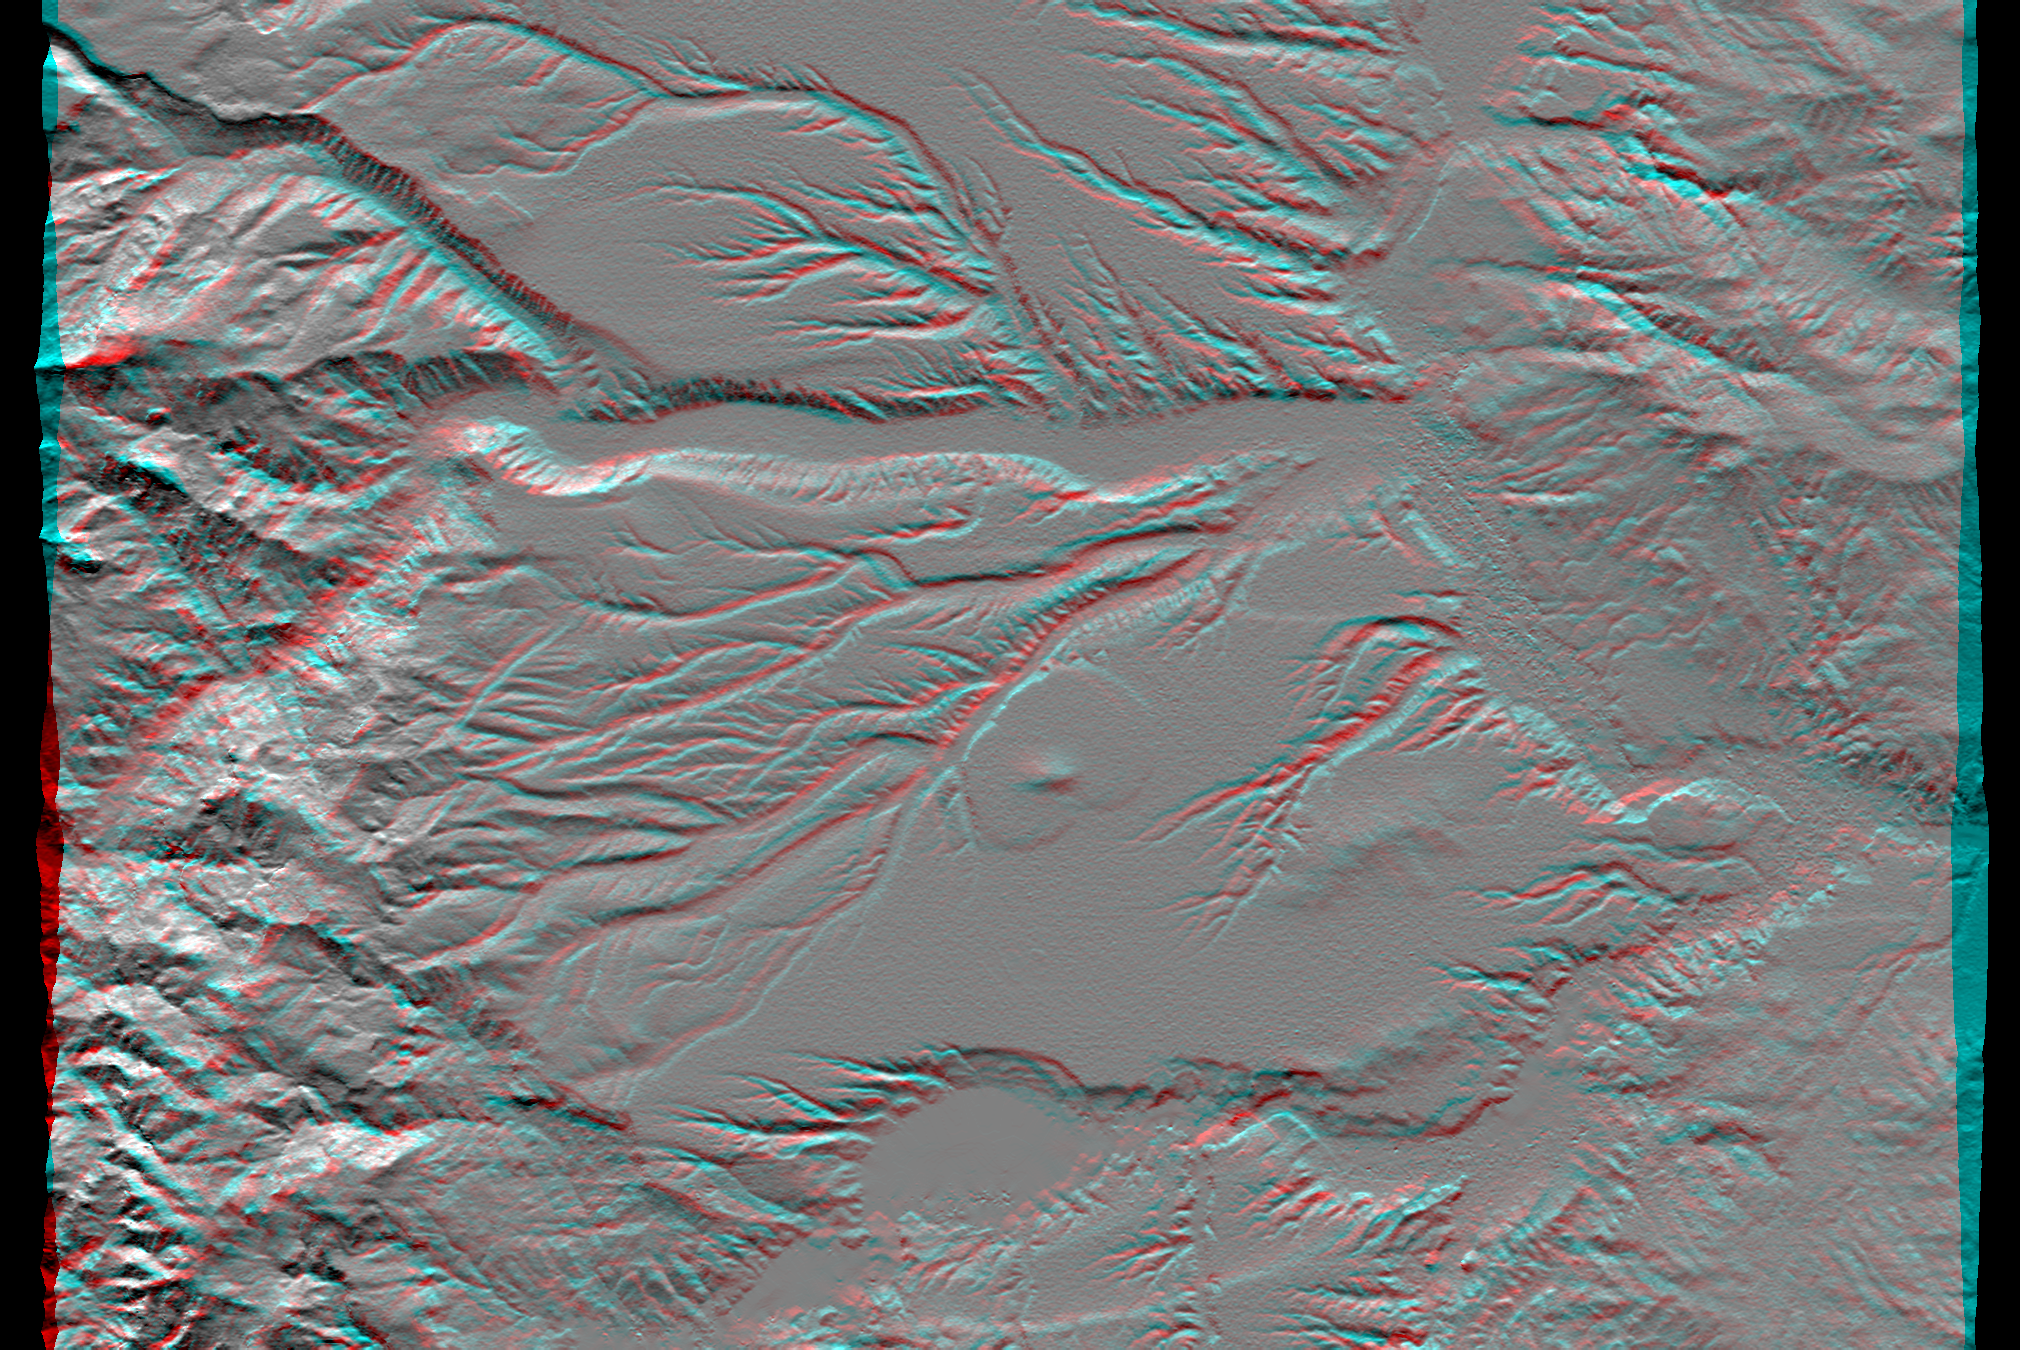

SRTM Anaglyph: Corral de Piedra, Argentina

Volcanism and erosion are prominently seen in this view of the eastern flank of the Andes Mountains taken by Shuttle Radar Topography Mission (SRTM). The area is southeast of San Martin de Los Andes, Argentina. Eroded peaks up to 2,210-meter-high (7,260-foot) are seen on the west (left), but much of the scene consists of lava plateaus that slope gently eastward. These lava flows were most likely derived from volcanic sources in the high mountains. However, younger and more localized volcanic activity is evident in the topographic data as a cone surrounding oval-shaped flow near the center of the scene.

The plateaus are extensively eroded by the Rio Limay (bottom of the image) and the Rio Collon Cura and its tributaries (upper half). The larger stream channels have reached a stable level and are now cutting broad valleys. Few terraces between the levels of the high plateaus and lower valleys (bottom center and upper right of the volcanic cone) indicate that stream erosion had once temporarily reached a higher stable level before eroding down to its current level. In general, depositional surfaces like lava flows are progressively younger with increasing elevation, while erosional surfaces are progressively younger with decreasing elevation.

This anaglyph was produced by first shading a preliminary SRTM elevation model. The stereoscopic effect was then created by generating two differing perspectives, one for each eye. When viewed through special glasses, the result is a vertically exaggerated view of the Earth’s surface in its full three dimensions. Anaglyph glasses cover the left eye with a red filter and cover the right eye with a blue filter.

Elevation data used in this image was acquired by the Shuttle Radar Topography Mission (SRTM) aboard the Space Shuttle Endeavour, launched on Feb. 11, 2000. SRTM used the same radar instrument that comprised the Spaceborne Imaging Radar-C/X-Band Synthetic Aperture Radar (SIR-C/X-SAR) that flew twice on the Space Shuttle Endeavour in 1994. SRTM was designed to collect three-dimensional measurements of the Earth’s surface. To collect the 3-D data, engineers added a 60-meter-long (200-foot) mast, installed additional C-band and X-band antennas, and improved tracking and navigation devices. The mission is a cooperative project between the National Aeronautics and Space Administration (NASA), the National Imagery and Mapping Agency (NIMA) of the U.S. Department of Defense, and the German and Italian space agencies. It is managed by NASA’s Jet Propulsion Laboratory, Pasadena, CA, for NASA’s Earth Science Enterprise, Washington, DC.

Size: 57.6 x 40.5 kilometers (35.7 x 25.1 miles)
Location: 40.4 deg. South lat., 70.8 deg. West lon.
Orientation: North toward the top
Image Data: Shaded SRTM elevation model
Date Acquired: February 2000

Credit: NASA/JPL/NIMA